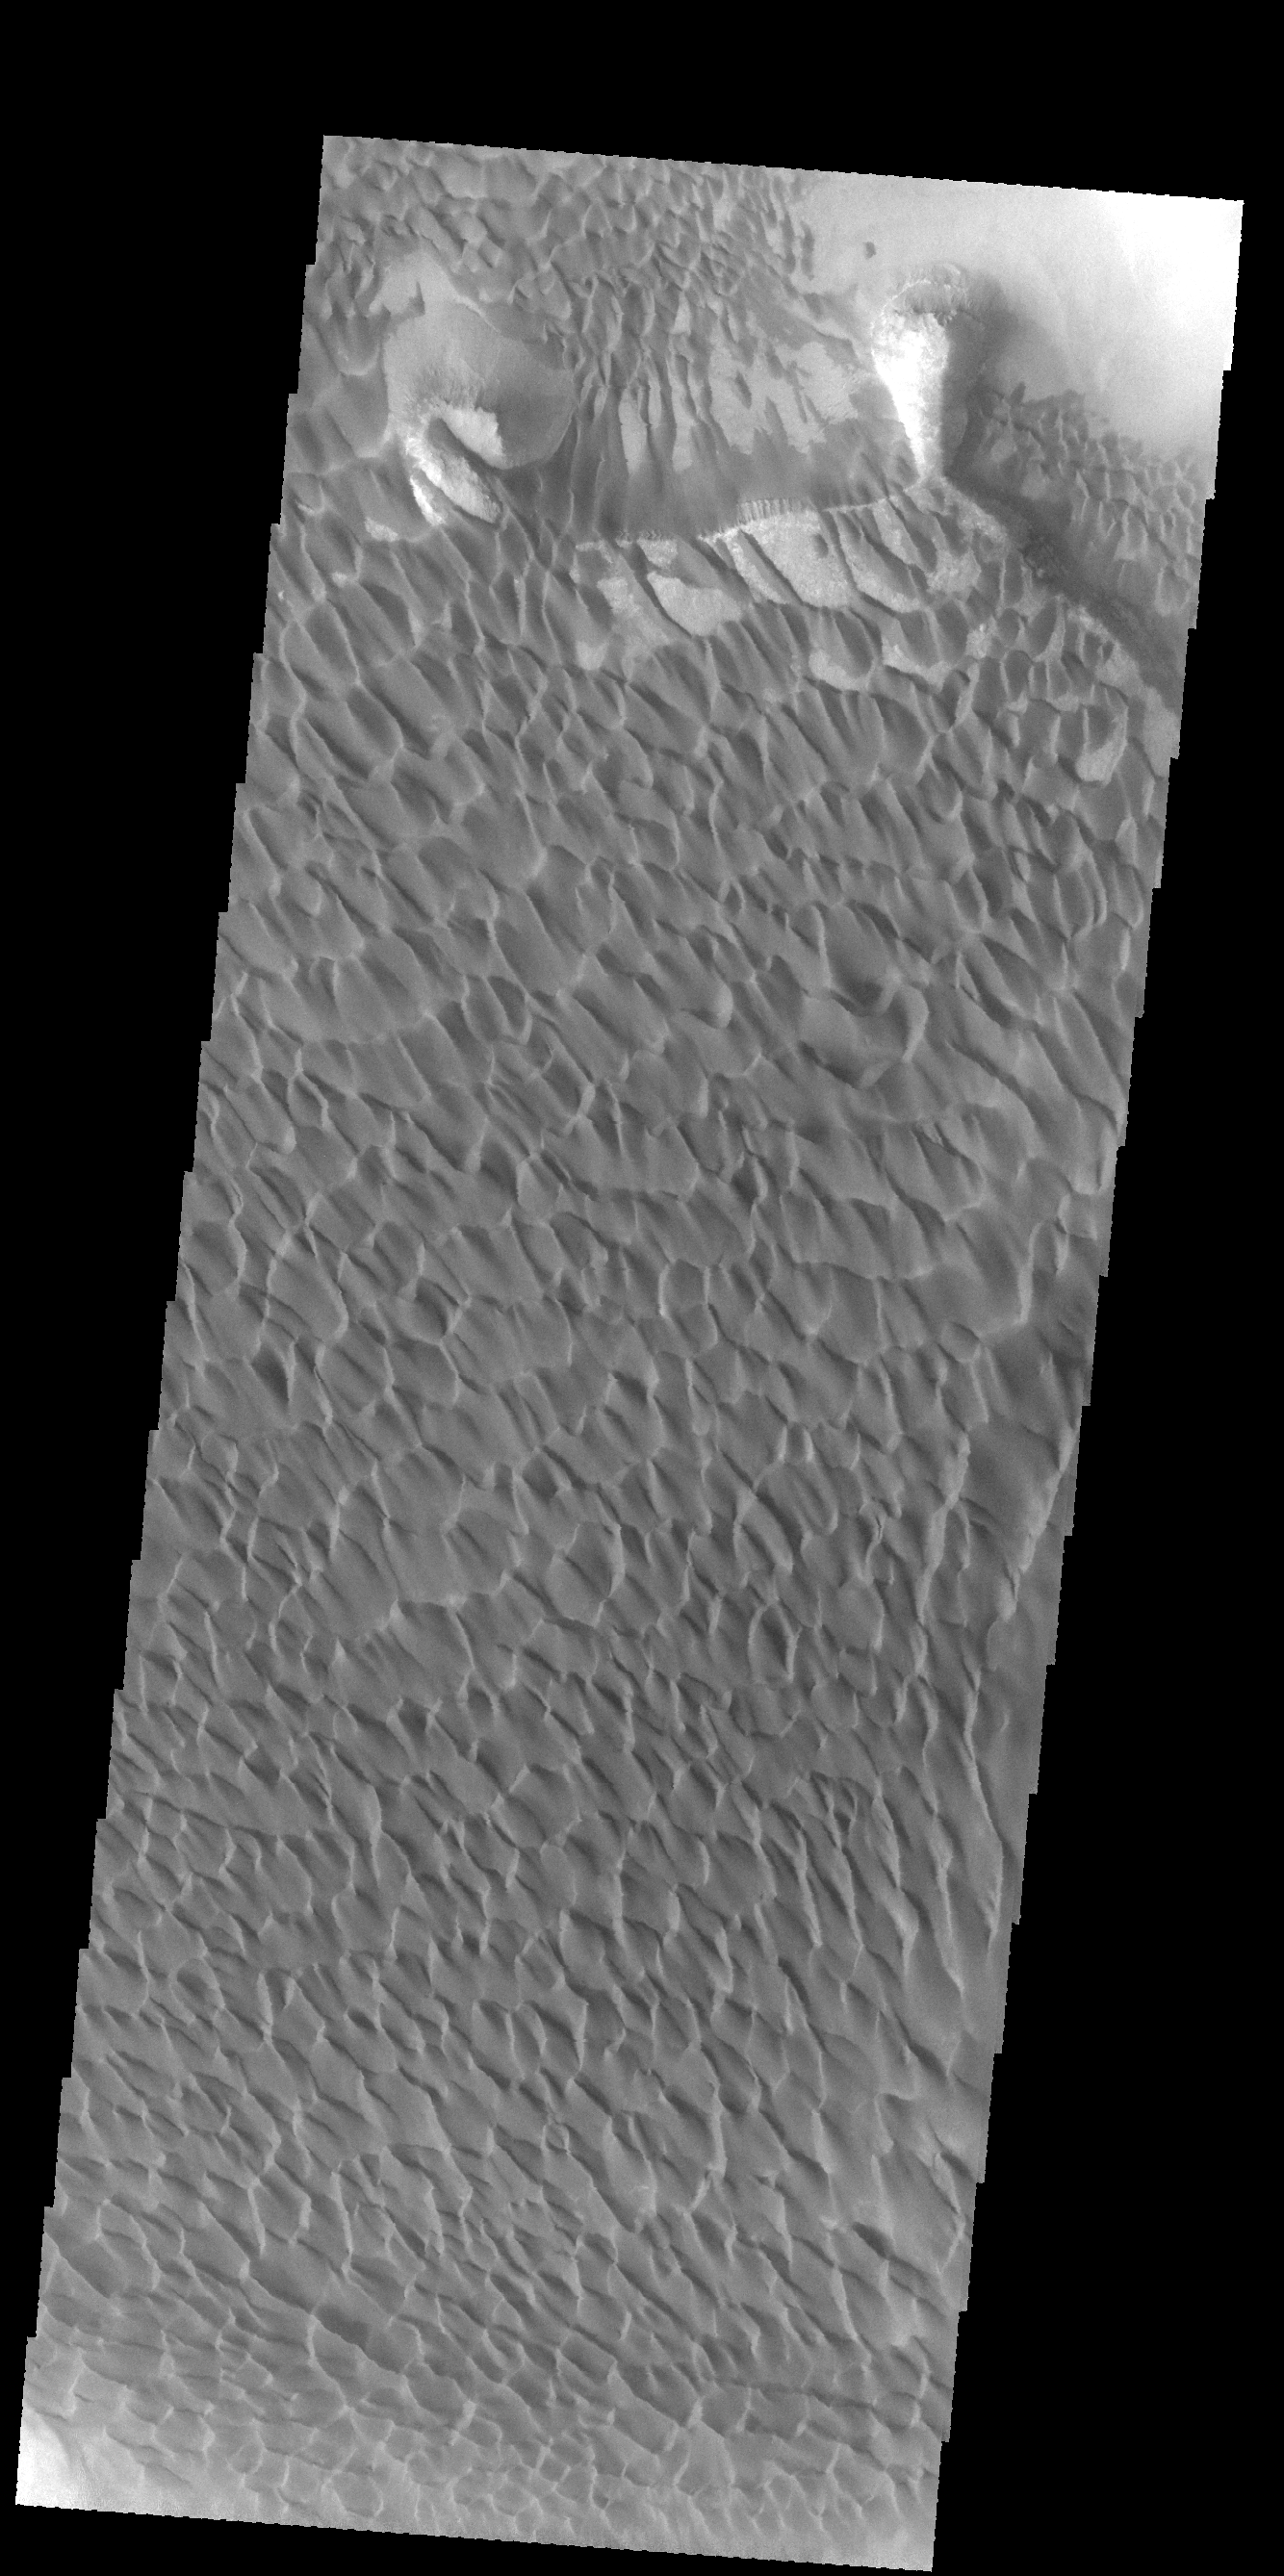

Investigating Mars: Rabe Crater

The majority of the dune field in Rabe Crater consists of a sand sheet with dune forms on the surface. The sand sheet is where a thick layer of sand has been concentrated. As continued winds blow across the sand surface it creates dune forms. The depth of the sand sheet prevents excavation to the crater floor and the dune forms all appear connected.

Rabe Crater is 108 km (67 miles) across. Craters of similar size often have flat floors. Rabe Crater has some areas of flat floor, but also has a large complex pit occupying a substantial part of the floor. The interior fill of the crater is thought to be layered sediments created by wind and or water action. The pit is eroded into this material. The eroded materials appear to have stayed within the crater forming a large sand sheet with surface dune forms as well as individual dunes where the crater floor is visible. The dunes also appear to be moving from the upper floor level into the pit.

The Odyssey spacecraft has spent over 15 years in orbit around Mars, circling the planet more than 69000 times. It holds the record for longest working spacecraft at Mars. THEMIS, the IR/VIS camera system, has collected data for the entire mission and provides images covering all seasons and lighting conditions. Over the years many features of interest have received repeated imaging, building up a suite of images covering the entire feature. From the deepest chasma to the tallest volcano, individual dunes inside craters and dune fields that encircle the north pole, channels carved by water and lava, and a variety of other feature, THEMIS has imaged them all. For the next several months the image of the day will focus on the Tharsis volcanoes, the various chasmata of Valles Marineris, and the major dunes fields. We hope you enjoy these images!

Credit: NASA/JPL-Caltech/ASU